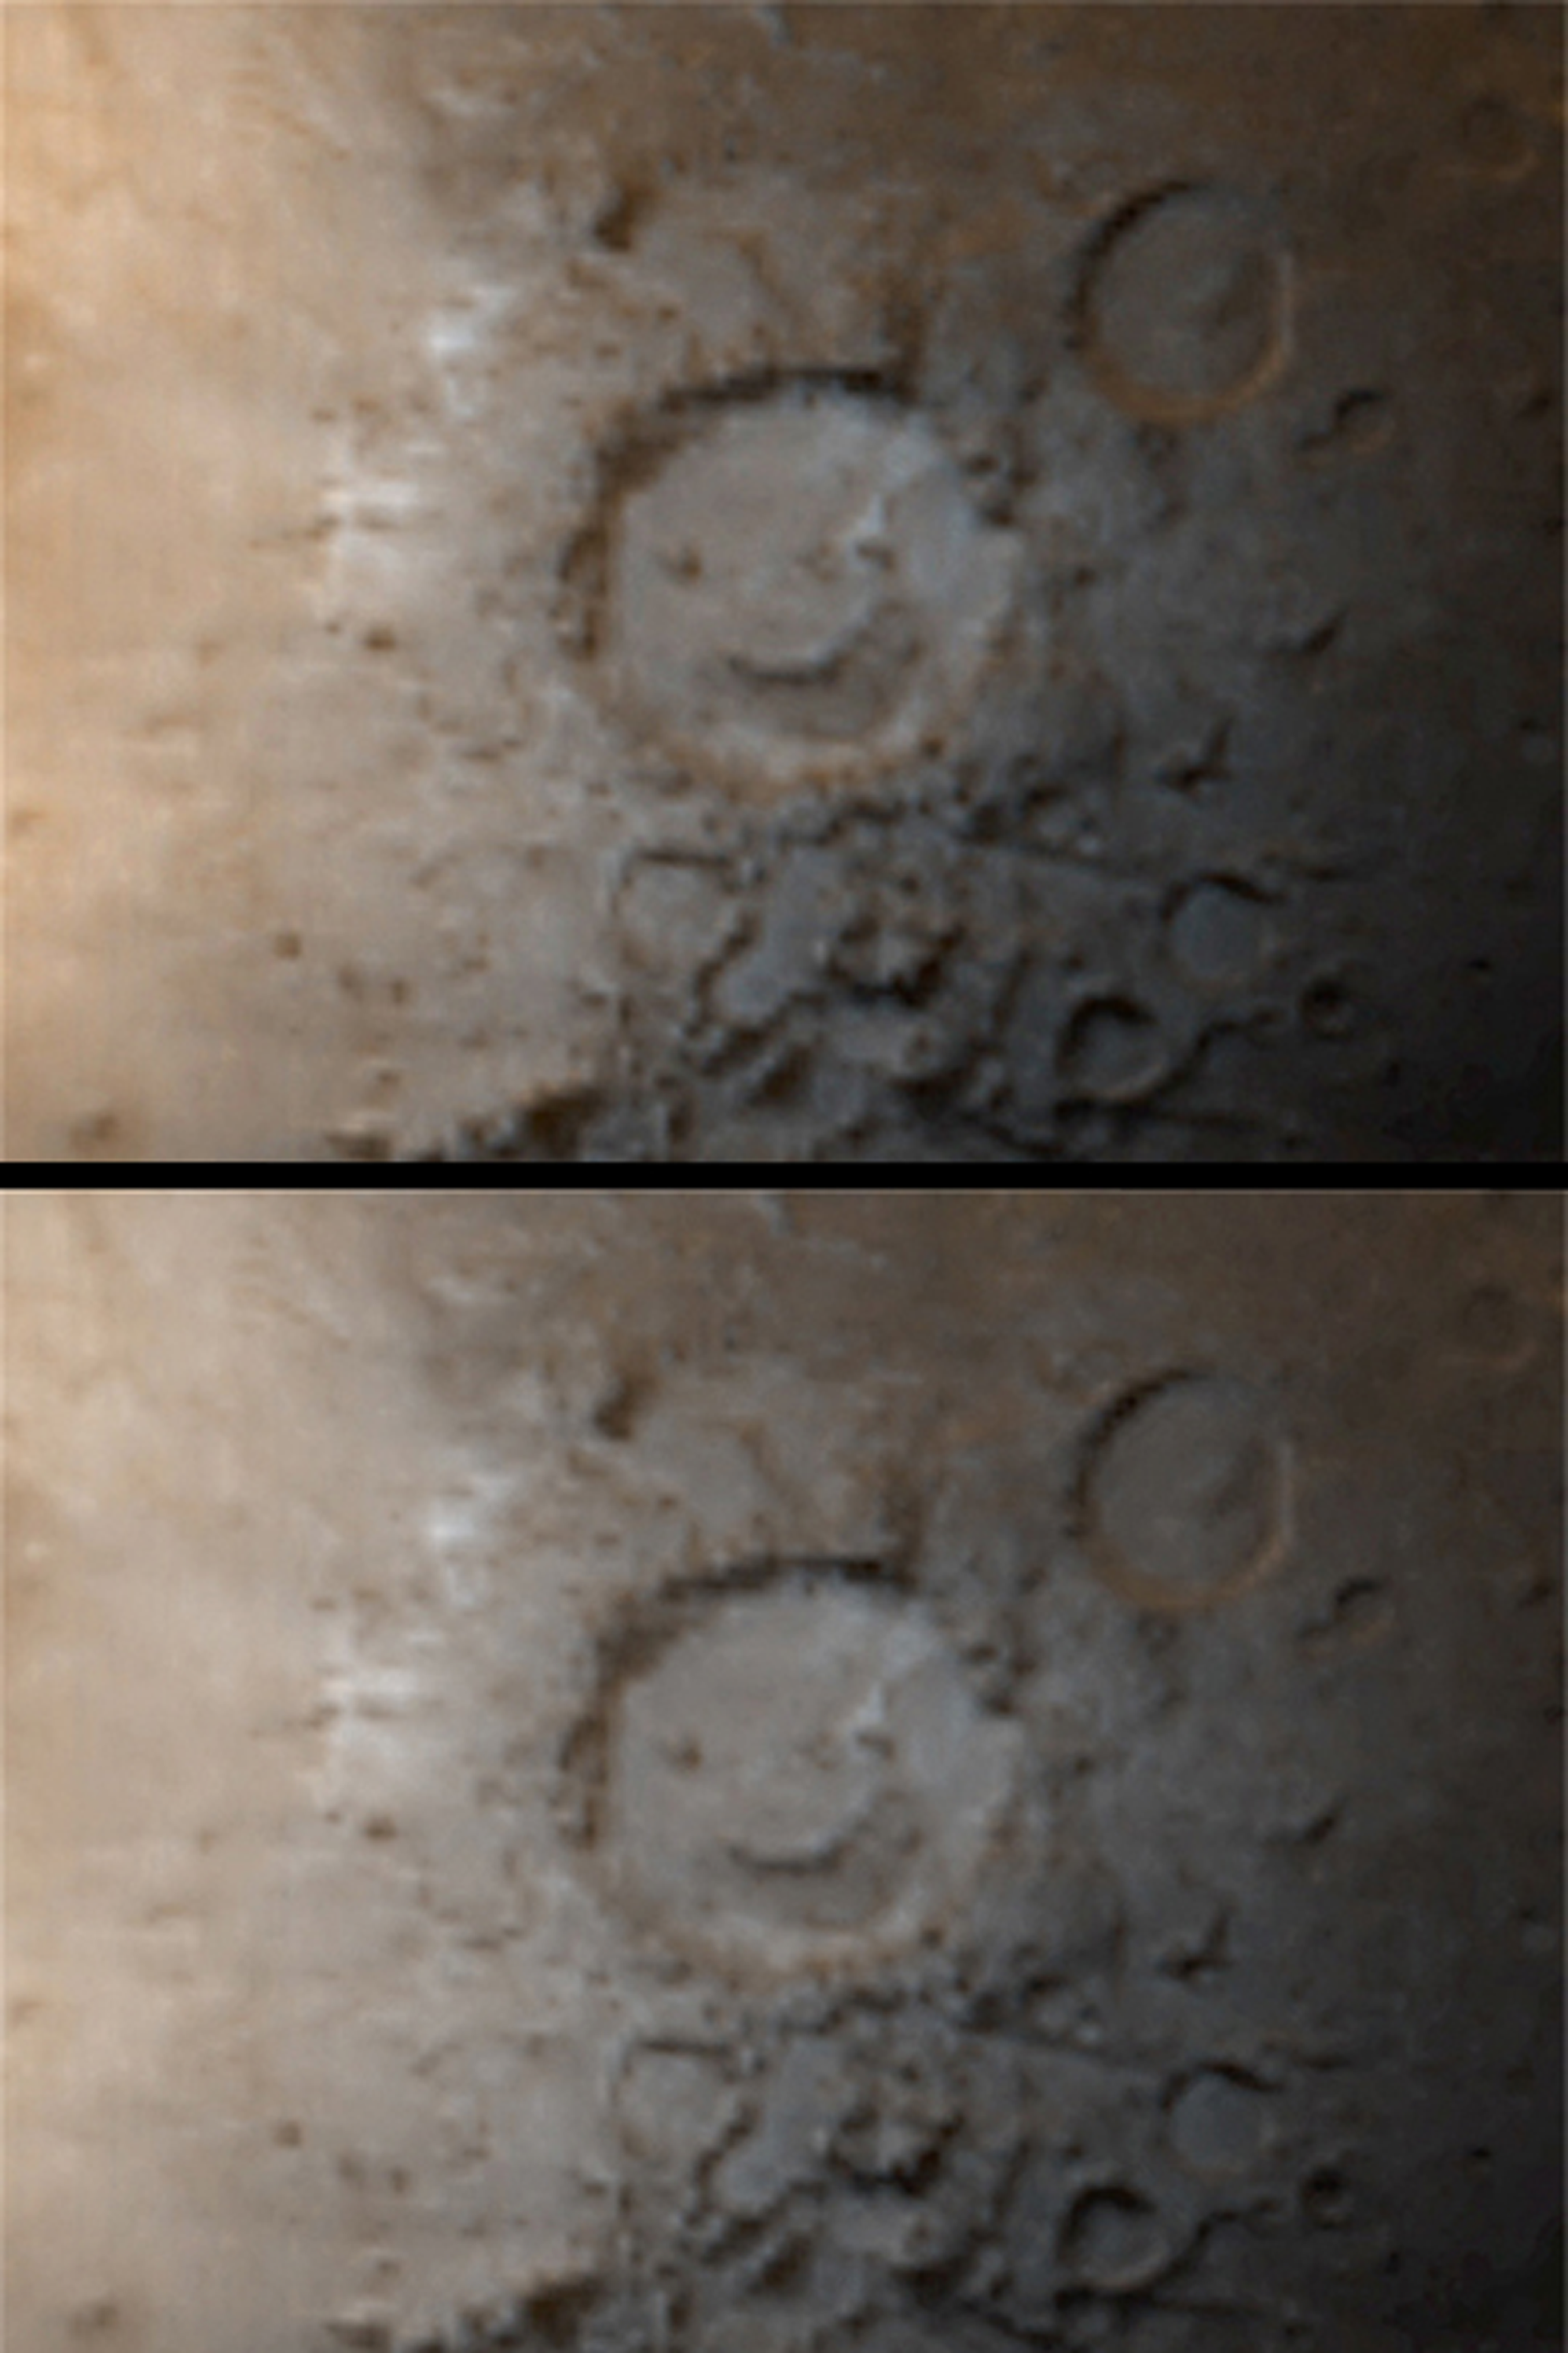

“Happy Face” Crater

MGS MOC Release No. MOC2-361, 15 May 2003

Every day, the Mars Global Surveyor (MGS) Mars Orbiter Camera (MOC) wide angle instruments obtain a global view of the planet to help monitor weather and seasonal patterns of frost deposition and removal. The two pictures shown here are taken from the same daily global image mosaic (the only difference is that each was processed slightly differently). The pictures show Galle Crater, informally known as “Happy Face,” as it appeared in early southern winter. The white-ish gray surfaces are coated with wintertime carbon dioxide frost. The pattern of frost distribution gives the appearance that “Happy Face” has opened its mouth. Galle Crater is located on the east rim of Argyre at 51°S, 31°W. Sunlight illuminates the scene from the upper left. Galle Crater is 230 km (143 mi) across.

Credit: NASA/JPL/Malin Space Science Systems